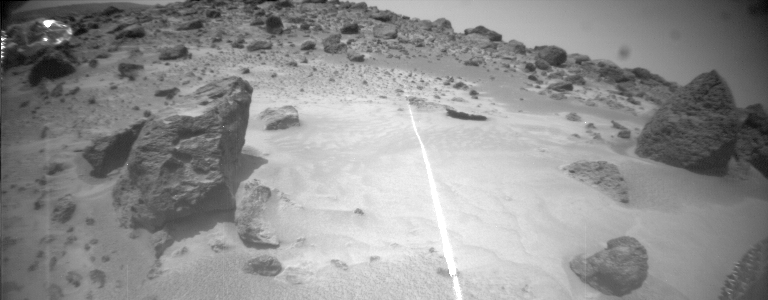

Sol 8

Sojourner takes a picture of one of its hazard-detecting laser stripes which is clearly visible against the Martian surface.

Photojournal note: Sojourner spent 83 days of a planned seven-day mission exploring the Martian terrain, acquiring images, and taking chemical, atmospheric and other measurements. The final data transmission received from Pathfinder was at 10:23 UTC on September 27, 1997. Although mission managers tried to restore full communications during the following five months, the successful mission was terminated on March 10, 1998.

Credit: NASA/JPL/Caltech